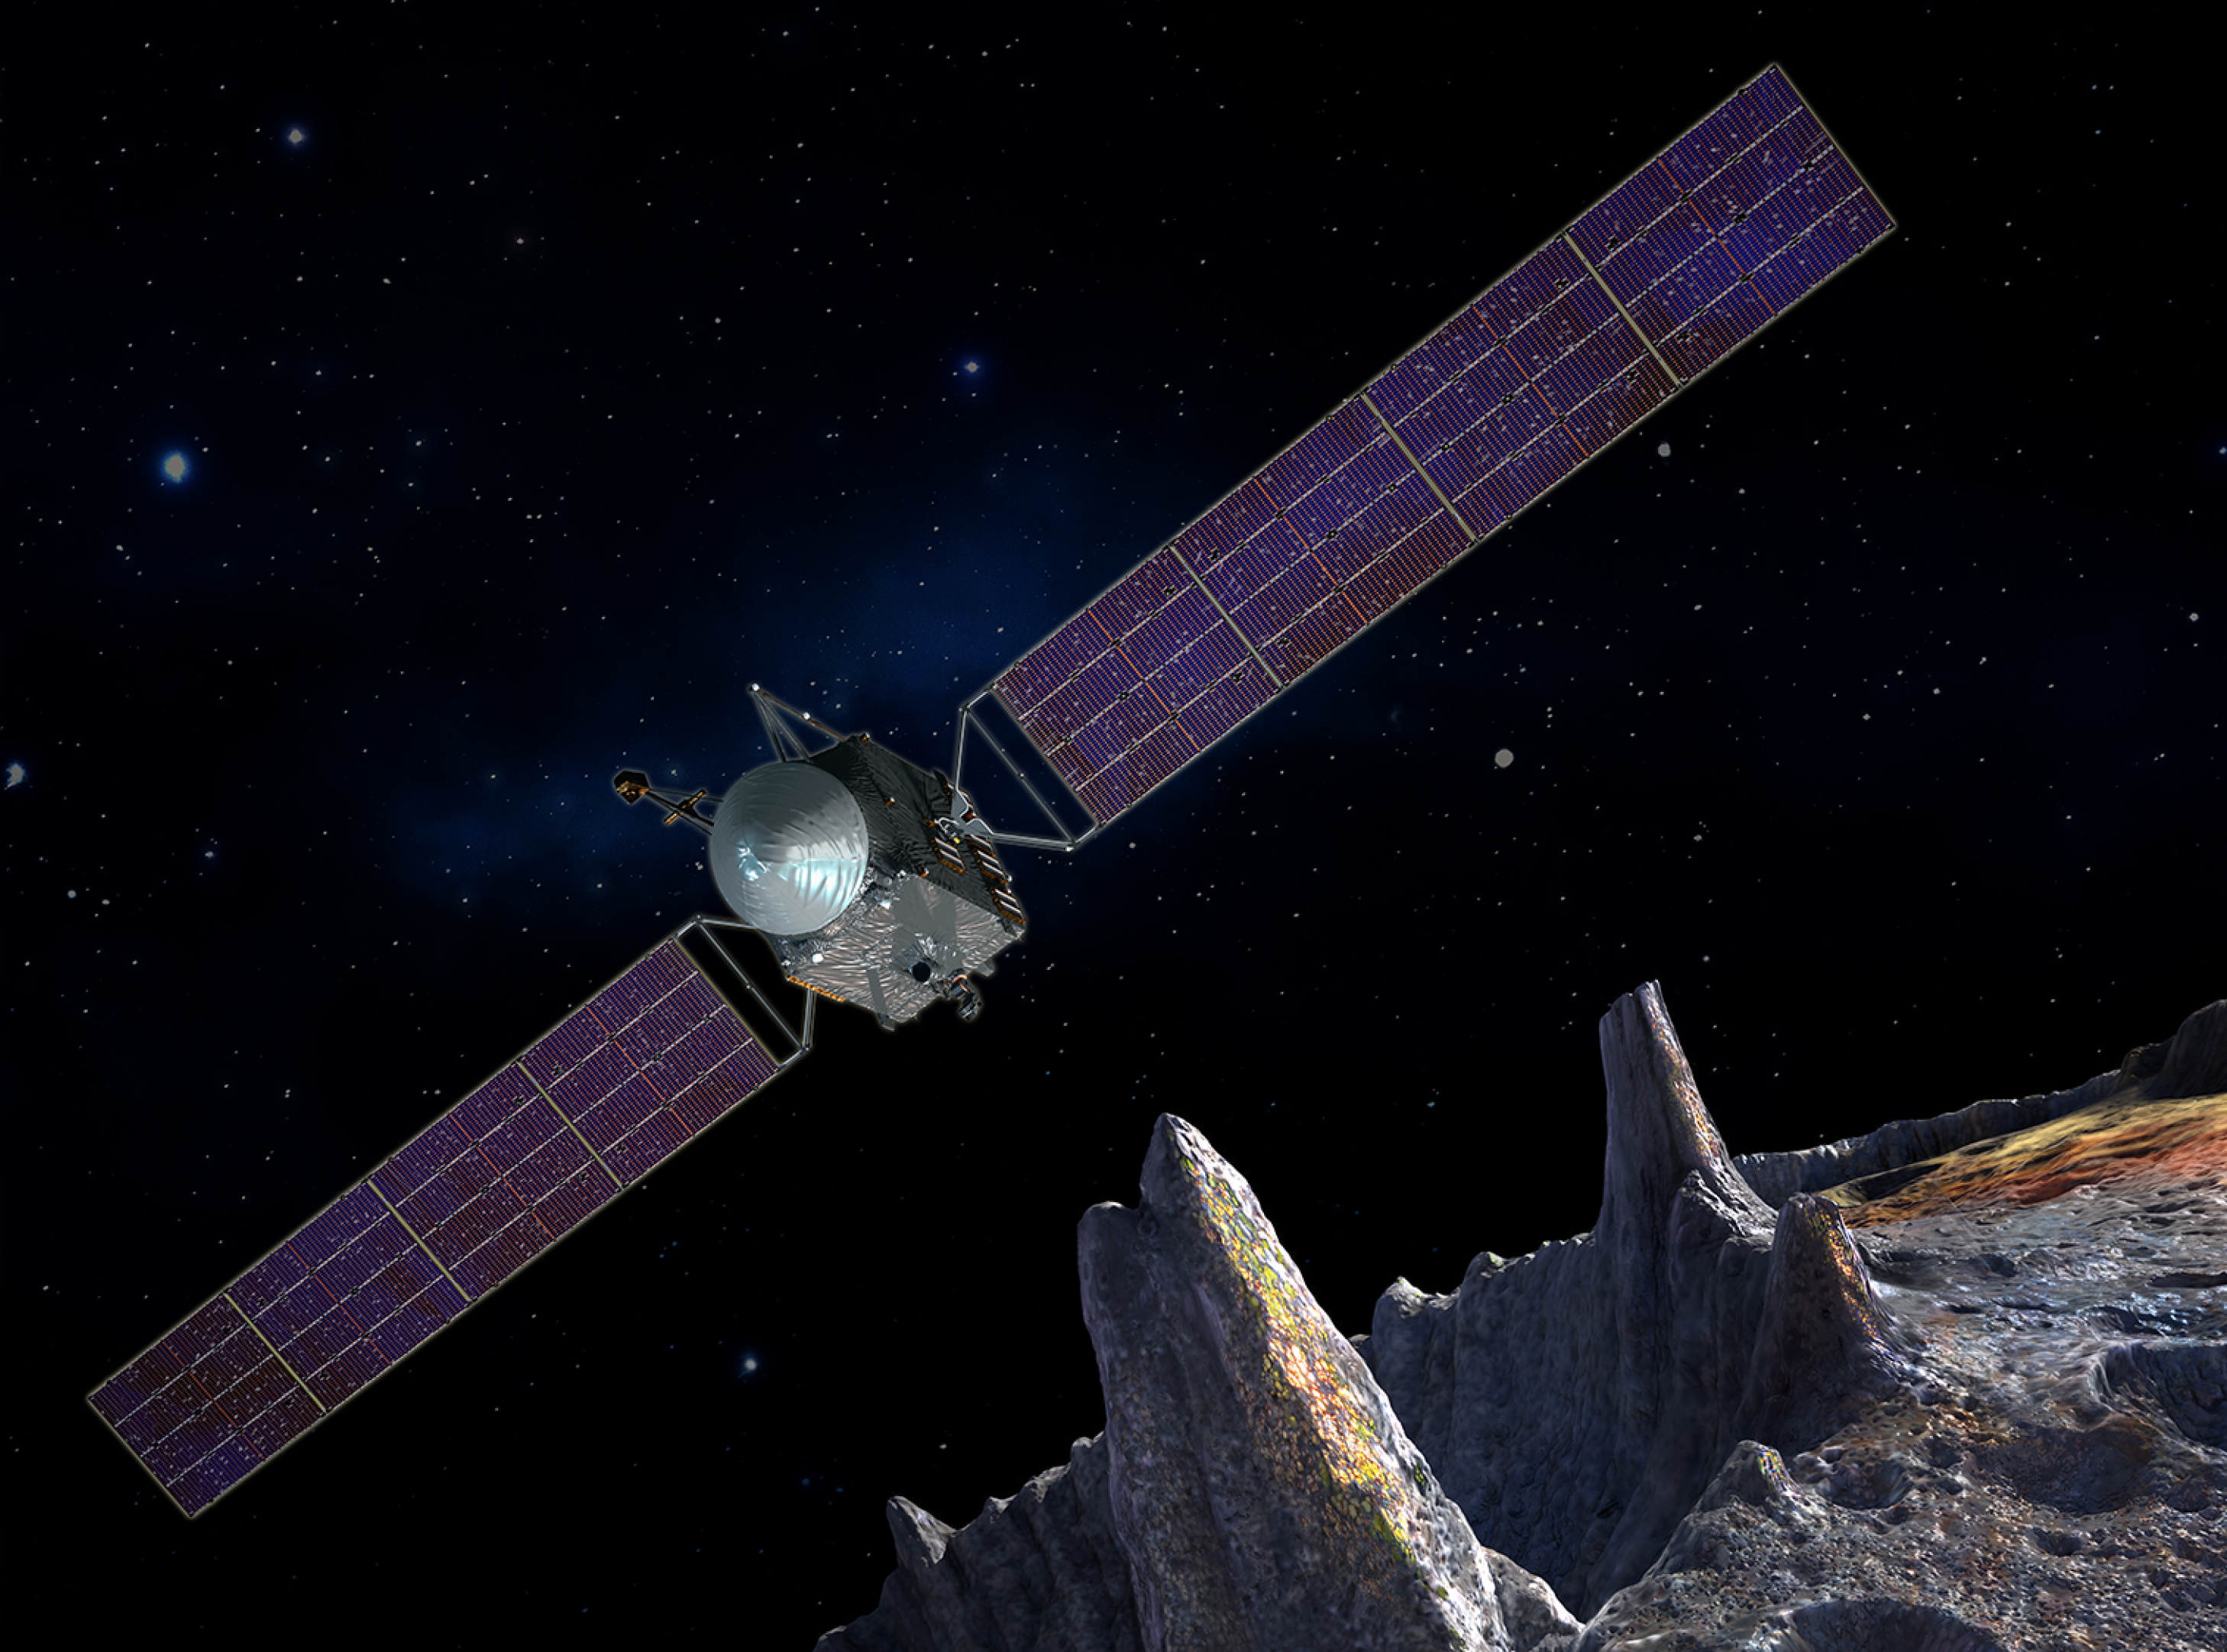

Psyche Artist’s Concept

Artist’s concept of the Psyche spacecraft, which will conduct a direct exploration of an asteroid thought to be a stripped planetary core.

Credit: NASA/JPL-Caltech